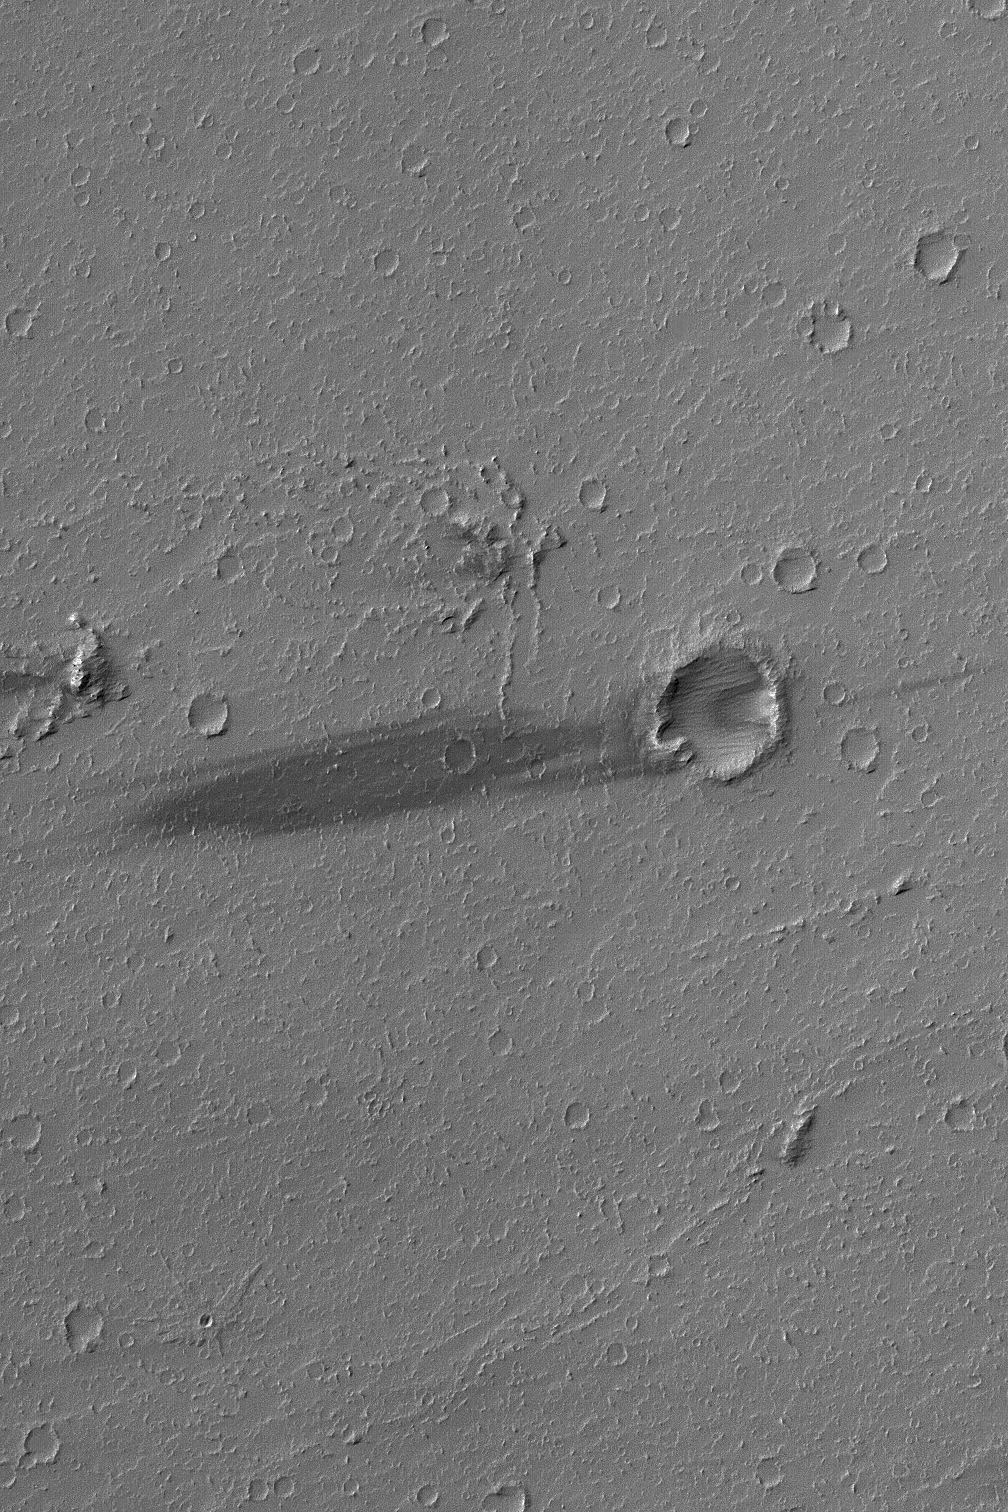

Daedalia Streak

26 April 2004

This April 2004 Mars Global Surveyor (MGS) Mars Orbiter Camera (MOC) image shows a dark wind streak on the lee (downwind) side of a small meteor impact crater in western Daedalia Planum. The substrate in this region consists of large lava flows (larger than the image shown here). The winds responsible for the streak came from the east/northeast (right). This picture is located near 15.4°S, 138.1°W, and covers an area about 3 km (1.9 mi) across. Sunlight illuminates the scene from the upper left.

Credit: NASA/JPL/Malin Space Science Systems